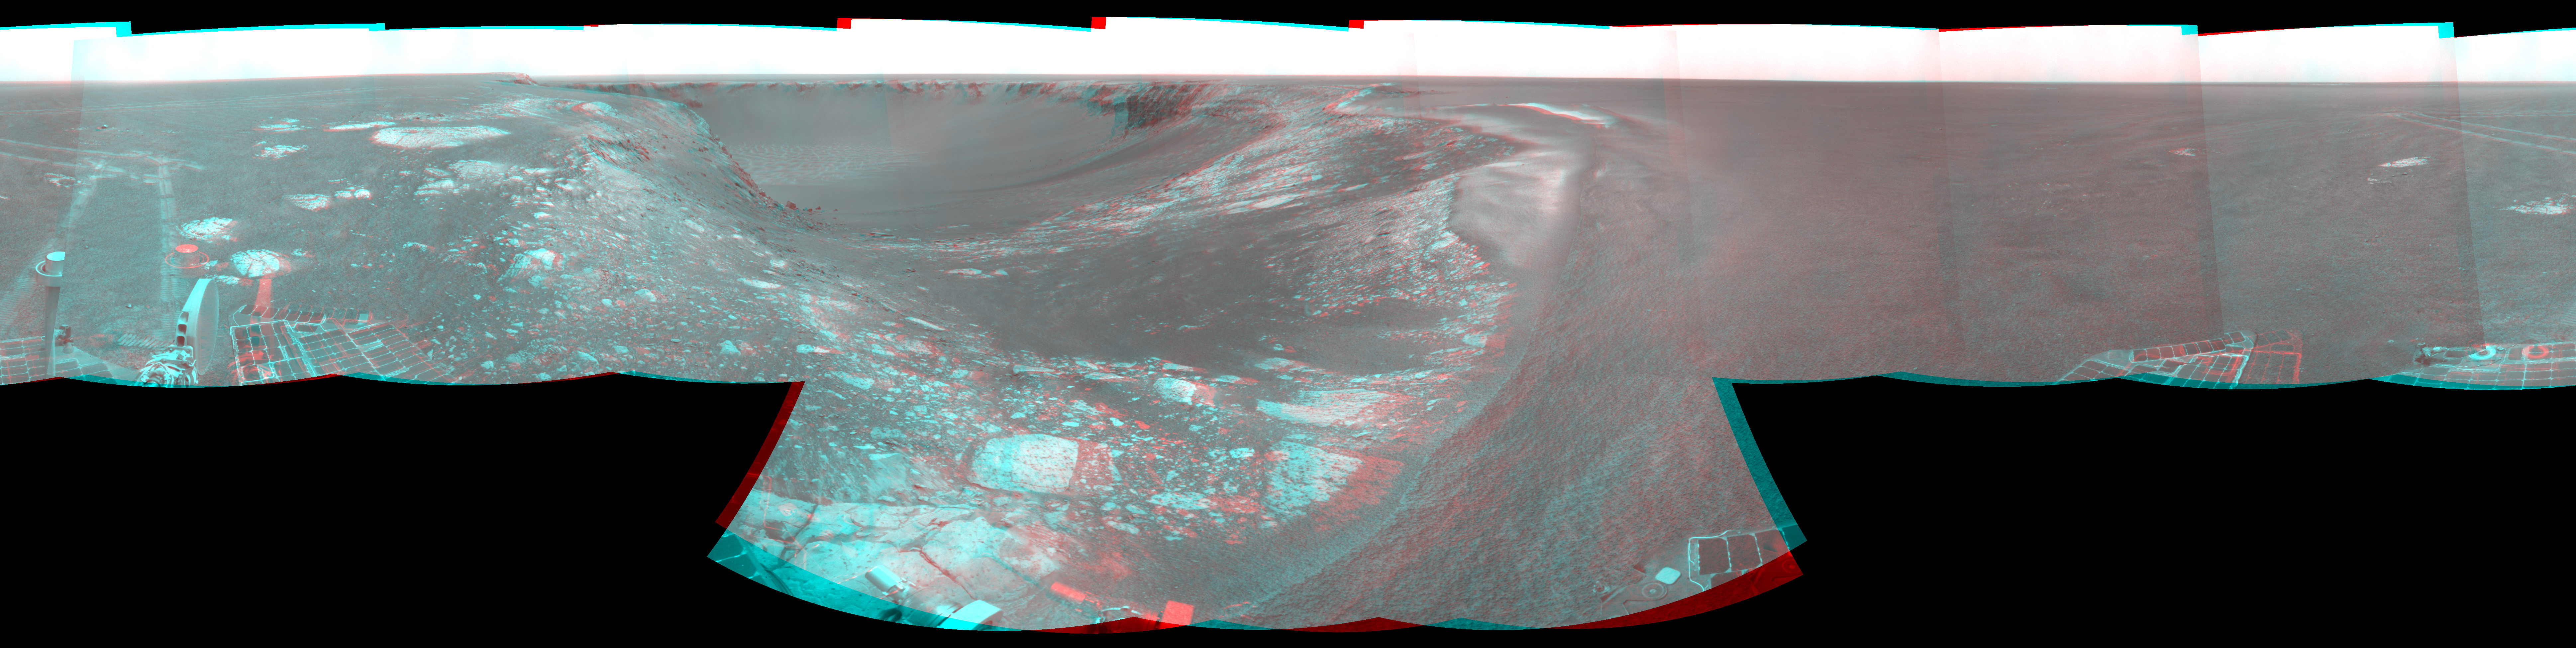

Forty Meters from Entry to Victoria Crater (Stereo)

Left-eye view of a color stereo pair for PIA09972

Right-eye view of a color stereo pair for PIA09972

NASA’s Mars Exploration Rover Opportunity used its navigation camera during the rover’s 1,278th Martian day, or sol, (Aug. 28, 2007) to take the images combined into this stereo view. The rover was perched at the lip of Victoria Crater, which is about 800 meters (one-half mile) in diameter.

After assessment of possible routes for Opportunity to descend into the crater, the rover team selected a site farther to the right along the rim. That selected entry point lies near the ripple of bright soil visible just outside the crater near the top center of this scene. The driving distance for Opportunity from the Sol 1,278 viewpoint to the selected entry point is about 40 meters (about 130 feet).

This view combines a stereo pair and appears three-dimensional when seen through blue-red glasses. It is presented as a cylindrical-perspective projection with geometric seam correction.

Credit: NASA/JPL-Caltech